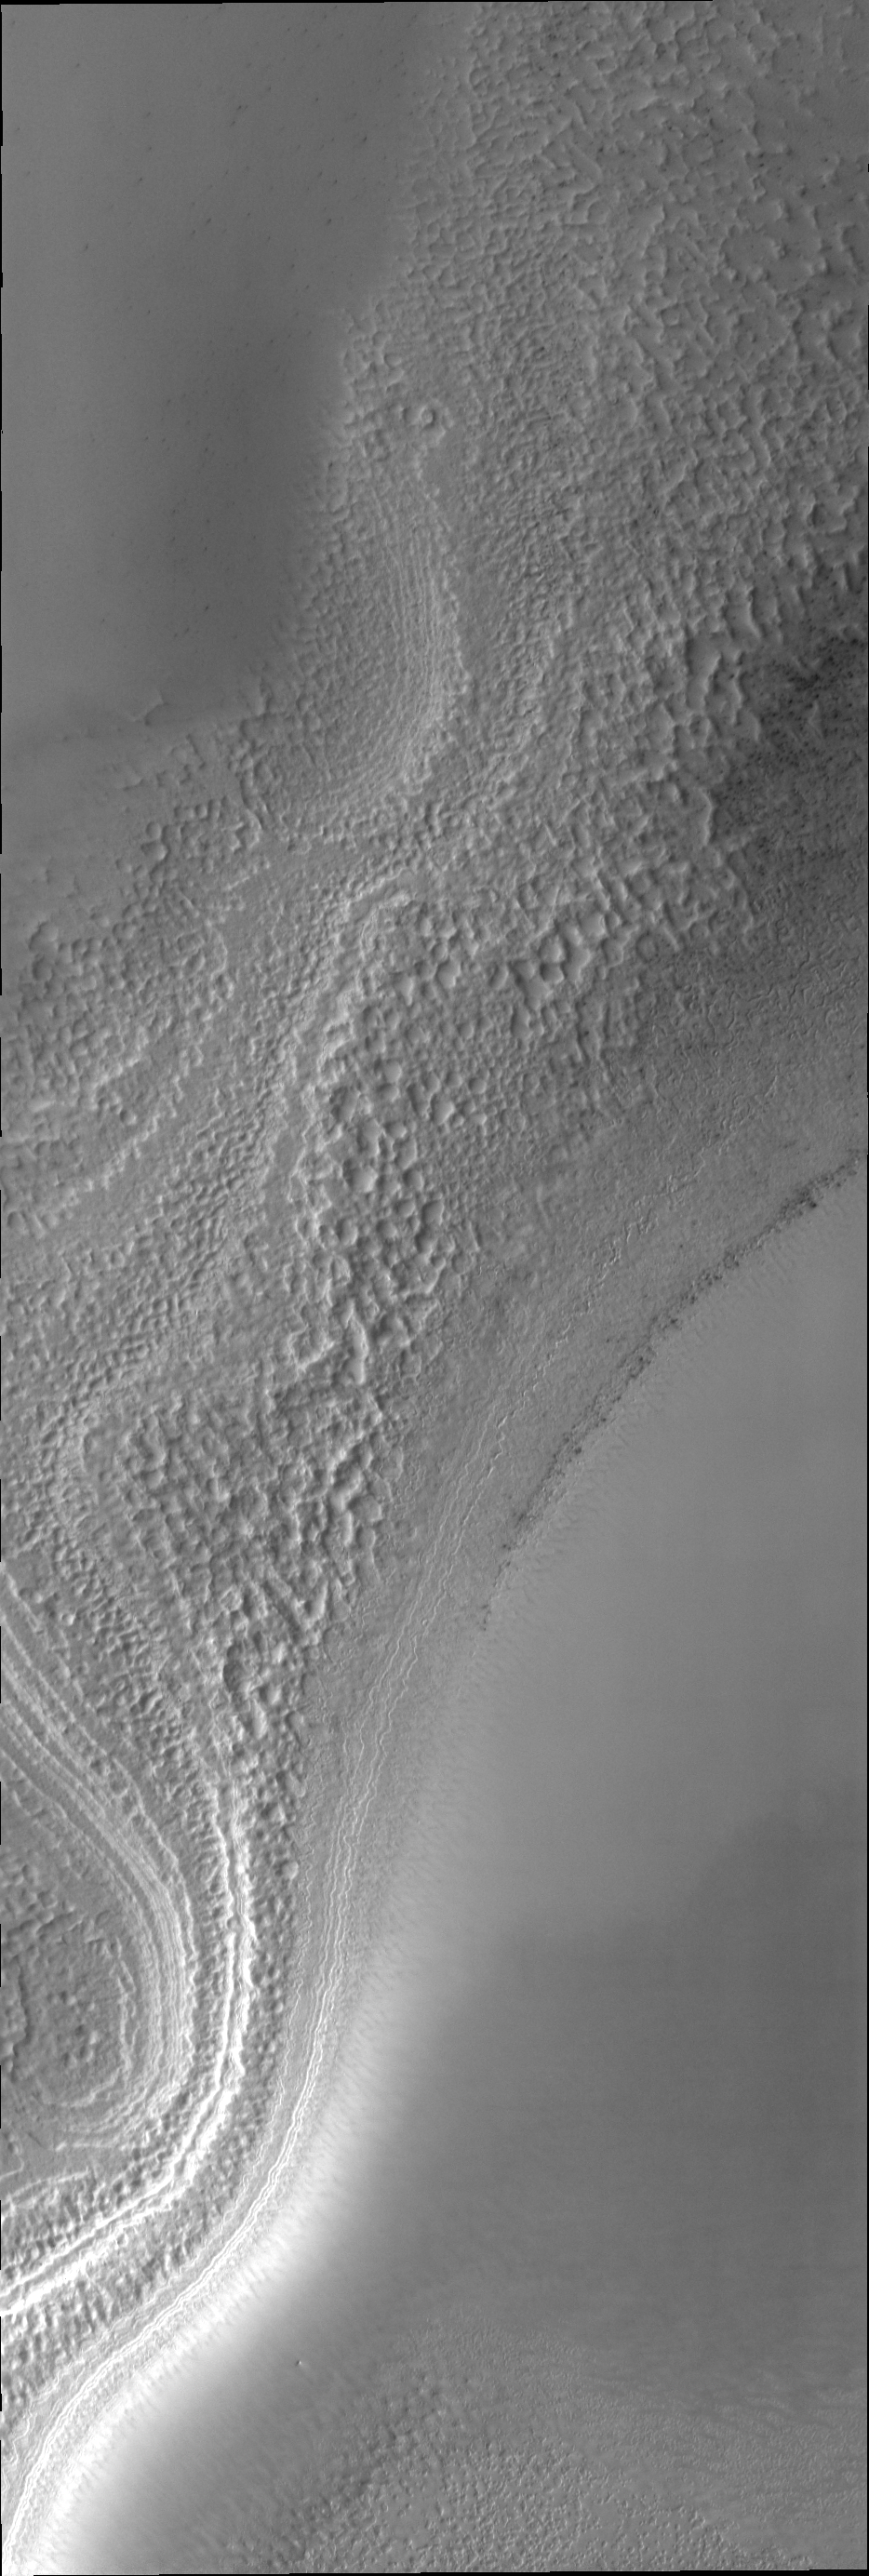

South Pole

It is early springtime in the southern hemisphere of Mars. The south polar cap is now illuminated by the sun and we can study the surface as it changes with the passage of spring.

Credit: NASA/JPL/ASU